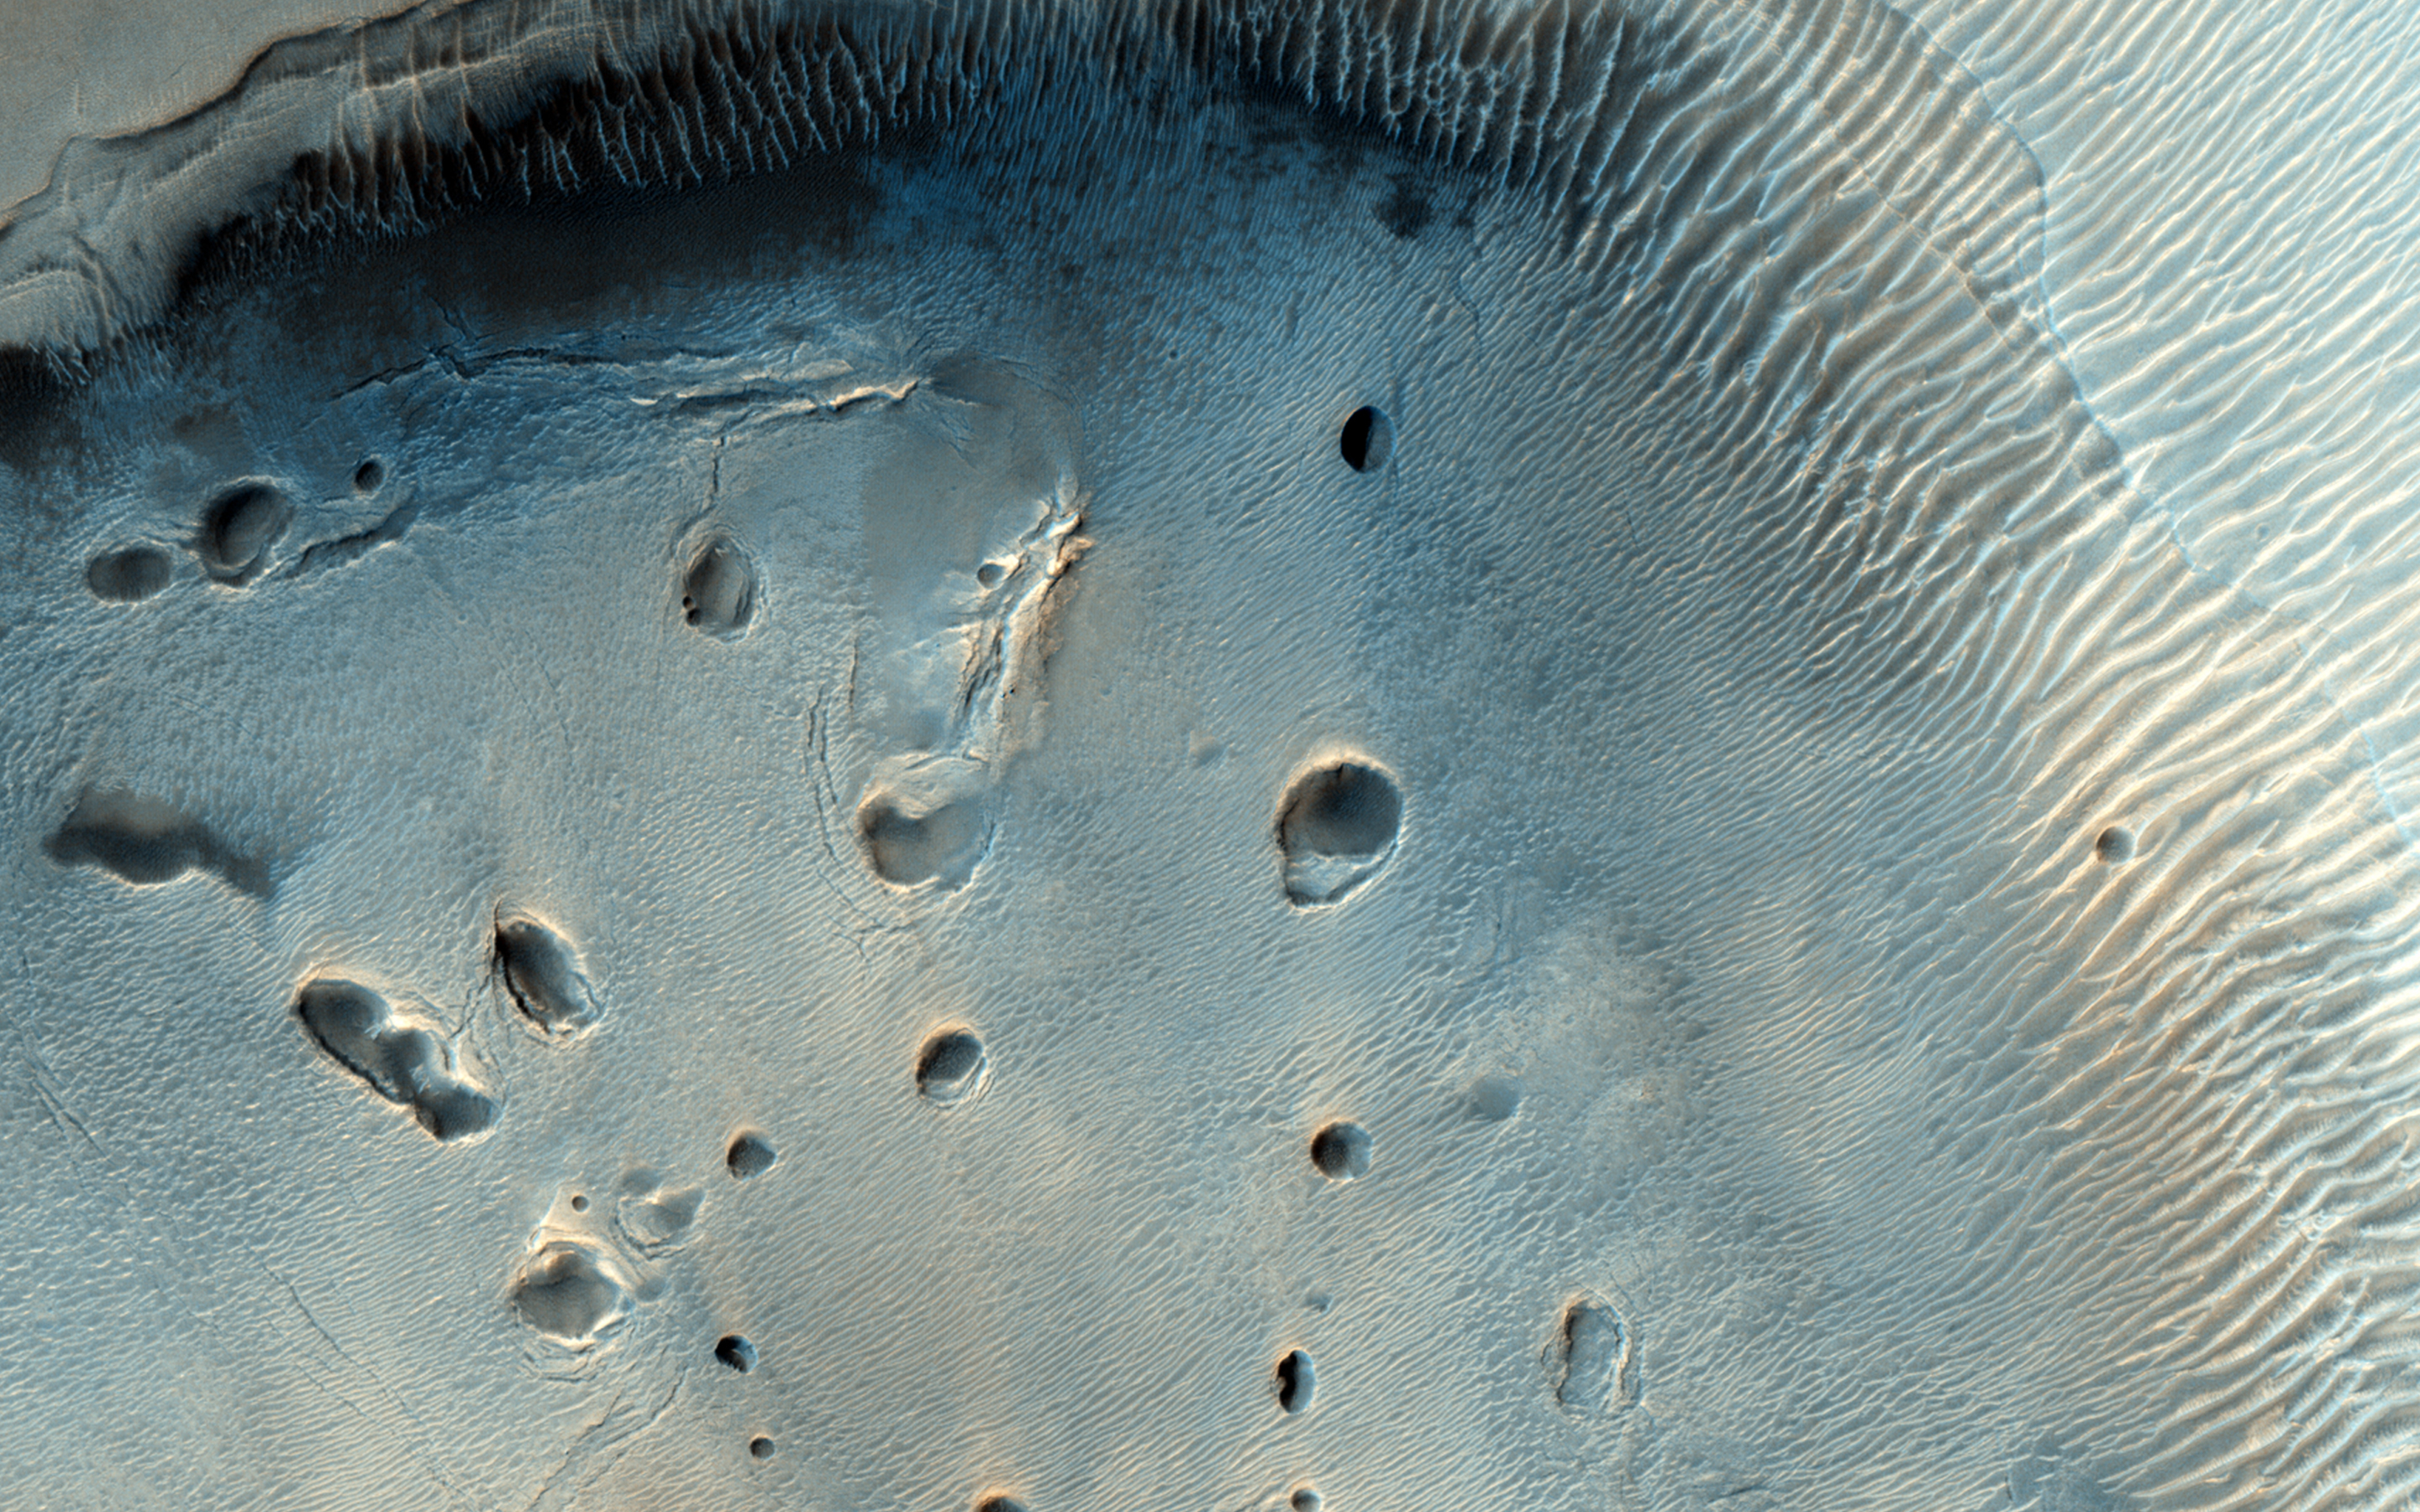

A Dark-Toned, Pitted Mound in a Crater in Northeast Arabia Terra

This fascinating observation shows us a dark-toned mound with pits inside an impact crater. Are these pits the result of sublimation?

The crater itself is an ancient one, as evidenced by the eroded rim. For the mound inside, HiRISE resolution can give us a closer look at textural features that might help explain what we’re looking at: layers in pit walls, or perhaps cracks from expansion?

HiRISE is one of six instruments on NASA’s Mars Reconnaissance Orbiter. The University of Arizona, Tucson, operates HiRISE, which was built by Ball Aerospace & Technologies Corp., Boulder, Colo. NASA’s Jet Propulsion Laboratory, a division of the California Institute of Technology in Pasadena, manages the Mars Reconnaissance Orbiter Project for NASA’s Science Mission Directorate, Washington.

Credit: NASA/JPL-Caltech/Univ. of Arizona